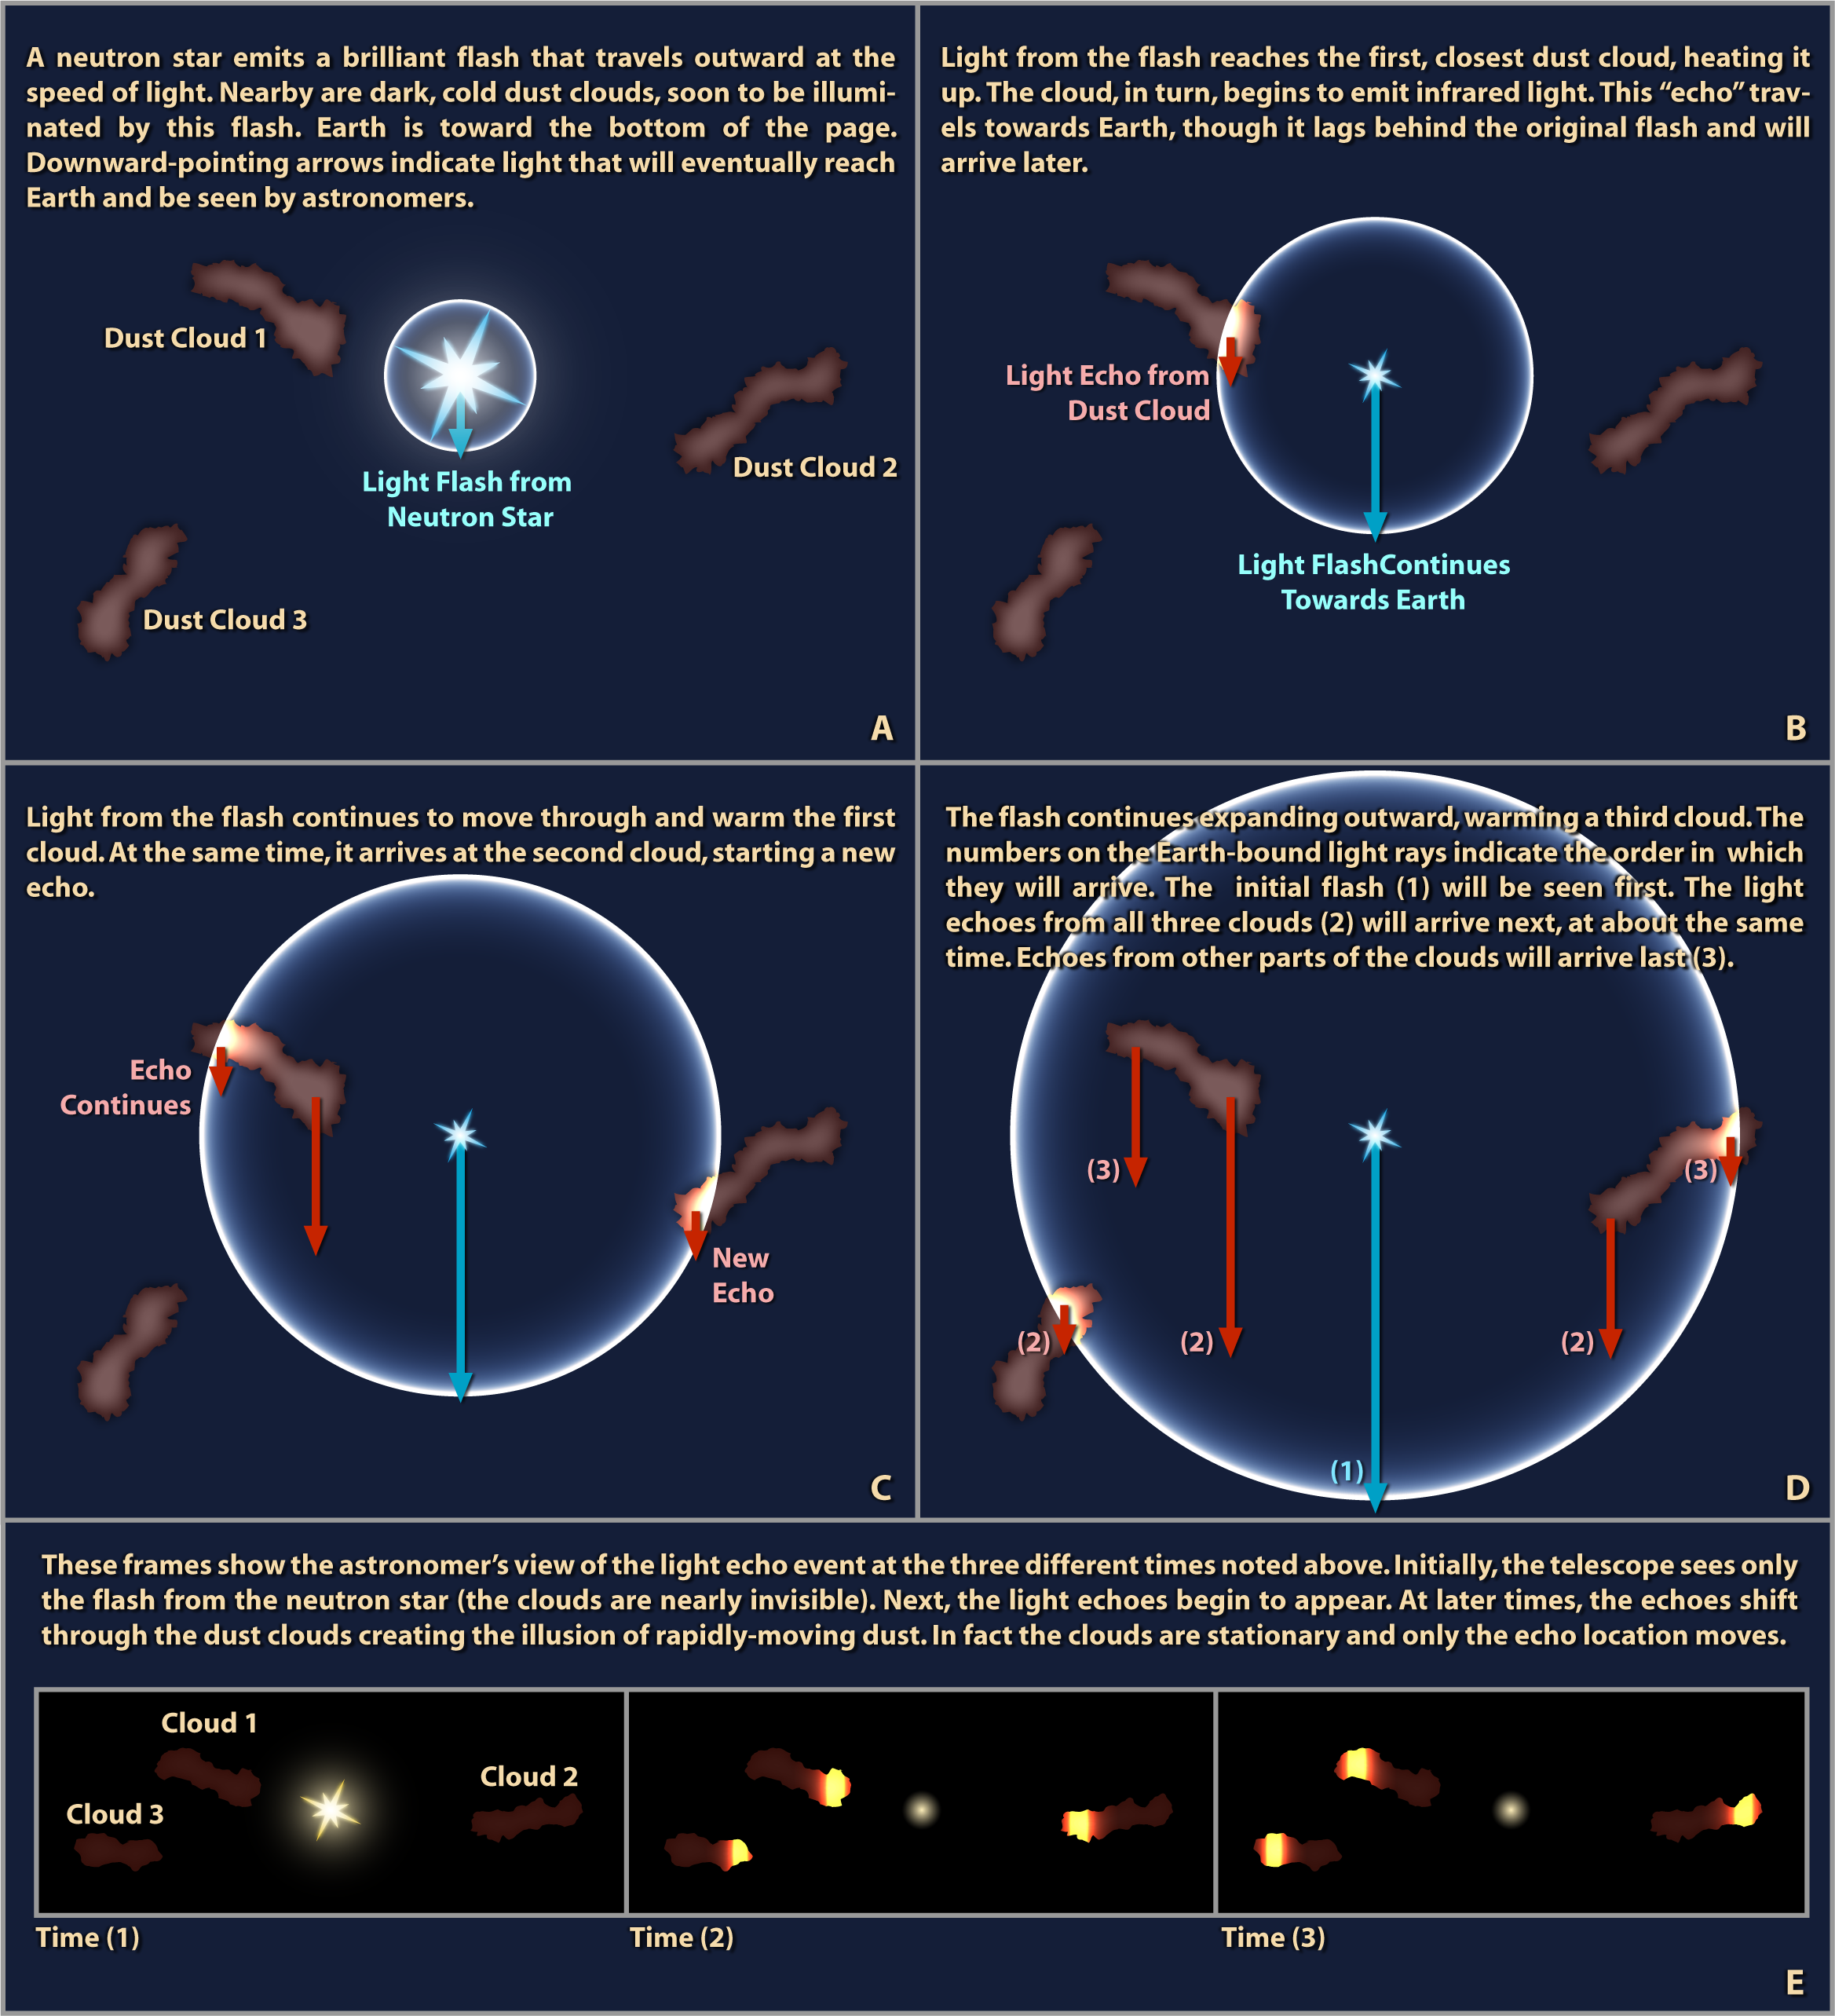

Illustration of a Light Echo

Imagine yourself standing in a large open chamber like an aircraft hangar. If you clap your hands, you will be rewarded with a series of echoes reverberating through the building. These sound echoes are very much like a phenomenon astronomers have dubbed "light echoes."A sound echo occurs because of two basic properties of sound: it travels at a limited speed, and it will reflect off of many surfaces. In the case of an aircraft hangar, the walls are far enough away that a clapping sound will take some time to reach the walls, reflect, then return. As a result, a listener will hear a delay. Because the sound reflects off of walls at different distances, returning at different times, a listener will often hear many echoes.Light possesses the same properties as sound and thus can also produce echoes. However, since the speed of light is fantastically greater than the speed of sound, spaces as tiny as an aircraft hangar would not give rise to a noticeable light delay. For example, if a flash bulb goes off in even the largest hangar, only the most sensitive scientific instruments could detect the tiny delay, or light echo.In deep space, where distances between objects are measured in light-years, astronomers can directly observe echoes from cosmic flashes of light. The sequence of events associated with one such astronomical light echo are sketched out in this illustration.The stage is set in panel A, where a neutron star surrounded by dark, cold clouds of dust emits a brilliant burst of light. This flash travels out in all directions, but will still take years before it reaches the nearest dust cloud. Earth is towards the bottom of the page. Downward-pointing arrows in this figure indicate light rays that are headed toward Earth and the telescopes of astronomers.In panel B, light from the flash reaches the first, closest dust cloud, heating it up. The cloud, which was too cold to detect directly, begins warmly emitting infrared light. This infrared echo travels towards Earth, though it lags behind the original flash (which got a head start) and will arrive later. This can be seen in the relative positions of the arrows.Light from the flash continues to pass through and warm the first cloud in panel C. It has also just reached the second dust cloud and started a new echo there. Note that the arrow from the first light echo has progressed as far as the arrow from the new echo. This means the light from both of them will reach the Earth at the same time.In panel D the flash continues expanding outward, passing through the rest of the second cloud and now warming a third cloud as well. There are several groups of arrows indicating the continuing progress of these light echoes. The numbers on these Earth-bound light rays indicate the order in which they will arrive.The initial flash (1) will clearly arrive at Earth first. The first light echoes from all three clouds (2) will arrive next, all around the same time. Echoes from other parts of the clouds (3) will arrive last.Panel E shows the astronomer's view of the light echo event as seen at the three times noted above. Initially, the telescope sees only the flash from the neutron star. At this point, the cold, dark clouds are nearly invisible.In the next time step, the light echoes begin to brilliantly light up these clouds, making them pop into view. Interestingly, all three echoes appear at the same time, even though the clouds are at different distances from the neutron star and from Earth. This is due to the particular geometry of this example; a viewer watching from some other direction would not see these echoes simultaneously.In the third time step, the echoes shift through the dust clouds, now lighting up different parts. This creates the illusion of small, rapidly-moving clumps of dust. In fact, there is no motion of the dust. It is only the expanding flash that brings different parts of stationary clouds into view.This illustration is a simplified explanation of what astronomers have seen in the space surrounding the Cassiopeia A supernova remnant. Two Spitzer Space Telescope images of the region around this object, taken a year apart, reveal such a light echo. The images appear to show many filaments and blobs moving outward at the speed of light. Astronomers, however, have determined this motion is actually due to a light echo from a recent explosion on the central neutron star dating back to 1953. The original supernova happened 325 years ago.

Credit: NASA/JPL-Caltech/R. Hurt (SSC)